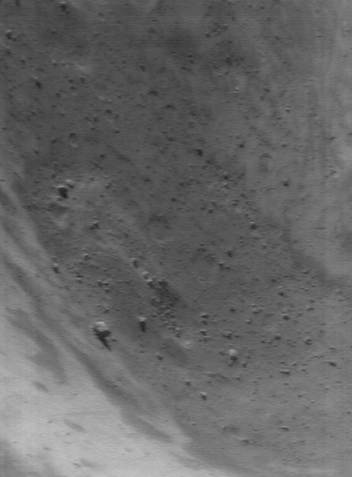

Inside Eros’ Large Crater

NEAR Shoemaker continues to take pictures of Eros under different lighting conditions and at better spatial resolution. This approach maximizes the amount of recognizable detail in the surface, while placing that detail into the context of the asteroidís large-scale geography. This image approximates the view from the edge of the large, 5.3-kilometer (3.3-mile) diameter crater, looking into its depths. It was acquired on June 6, 2000, from an orbital altitude of 49 kilometers (30 miles). The whole scene is 1.4 kilometers (0.9 miles) across.

Built and managed by The Johns Hopkins University Applied Physics Laboratory, Laurel, Maryland, NEAR was the first spacecraft launched in NASA’s Discovery Program of low-cost, small-scale planetary missions. See the NEAR web page at http://near.jhuapl.edu/ for more details.

Credit: NASA/JPL/JHUAPL